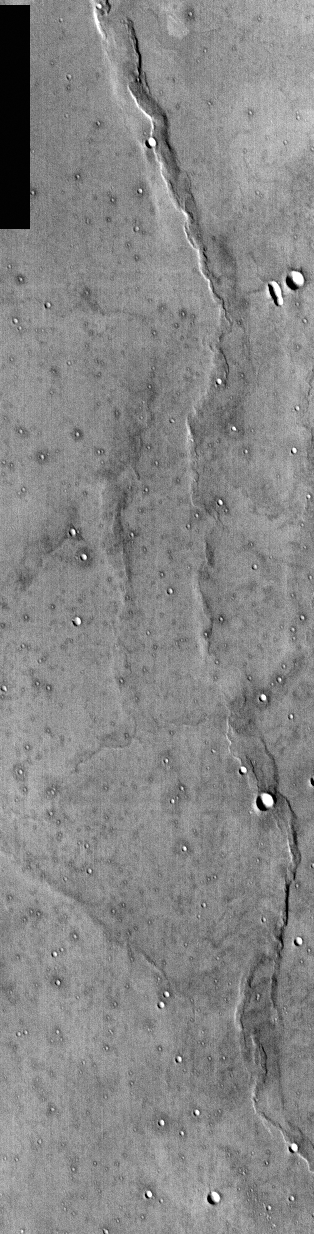

1st Manned Lunar Landing and 1st Robotic Mars Landing Commemorative Release: Viking 1 Landing Site in Chryse Planitia – Infrared Image

(Released 20 July 2002)
The date July 20 marks two major milestones in humanity’s grand push to explore the frontier of space. On this date, in 1969, the Apollo 11 lunar module Eagle landed the first men (Neil Armstrong and Edwin “Buzz” Aldrin) on another celestial body, the Moon . In 1976, seven years to the day, the robotic Viking 1 Lander made the first successful landing on the ruddy rock strewn surface of Mars . To commemorate these milestones the THEMIS Team is releasing both an IR (Infra-Red) and Visible image of the Viking 1 landing site. THEMIS is currently imaging landing sites for future robotic missions including the twin Mars Exploration Rovers set to touchdown in January 2004. All of these missions anticipate the day when, hopefully in the not too distant future, astronauts will land on the red planet. So as we reflect on our rich tradition of space exploration let us also dream and plan on a wondrous future exploring the mysterious red planet.

Viking 1 landed on a relatively smooth plain in Chryse Planitia (Plains of Gold), which is a low region of the northern hemisphere of Mars. The reported landing site is 22.48° N, 49.97° W. The landing site is marked with an X in the images. This region of Mars is dominated by plains, wrinkle ridges, and impact craters.

This one band IR (band 9 at 12.6 microns) image shows bright and dark textures, which are primarily due to differences in the abundance of rocks on the surface. The relatively cool (dark) regions during the day are rocky or indurated materials whereas fine sand and dust are warmer (bright). The brightness levels show daytime surface temperatures, which range from about minus 34 degrees to minus 22 degrees Celsius (minus 29 degrees to minus 8 degrees Fahrenheit). Many of the temperature variations are due to slope effects, with sun-facing slopes warmer than shaded slopes. The dark rings around several of the craters are due to the presence of rocky (cool) material ejected from the crater. These rocks are well below the resolution of any existing Mars camera, but THEMIS can detect the temperature variations they produce.

Daytime temperature variations are produced by a combination of topographic (solar heating) and thermophysical (thermal inertia and albedo) effects. Due to topographic heating the surface morphologies seen in THEMIS daytime IR images are similar to those seen in previous imagery and MOLA topography. Smooth, undulating, and ridged plains dominate this scene. The major thermophysical variations seen in daytime images are associated with impact craters and the wrinkle ridges. Other than these ejecta deposits and the wrinkle ridges, there is little variation in the thermophysical properties of the surface materials.

Credit: NASA/JPL/Arizona State University